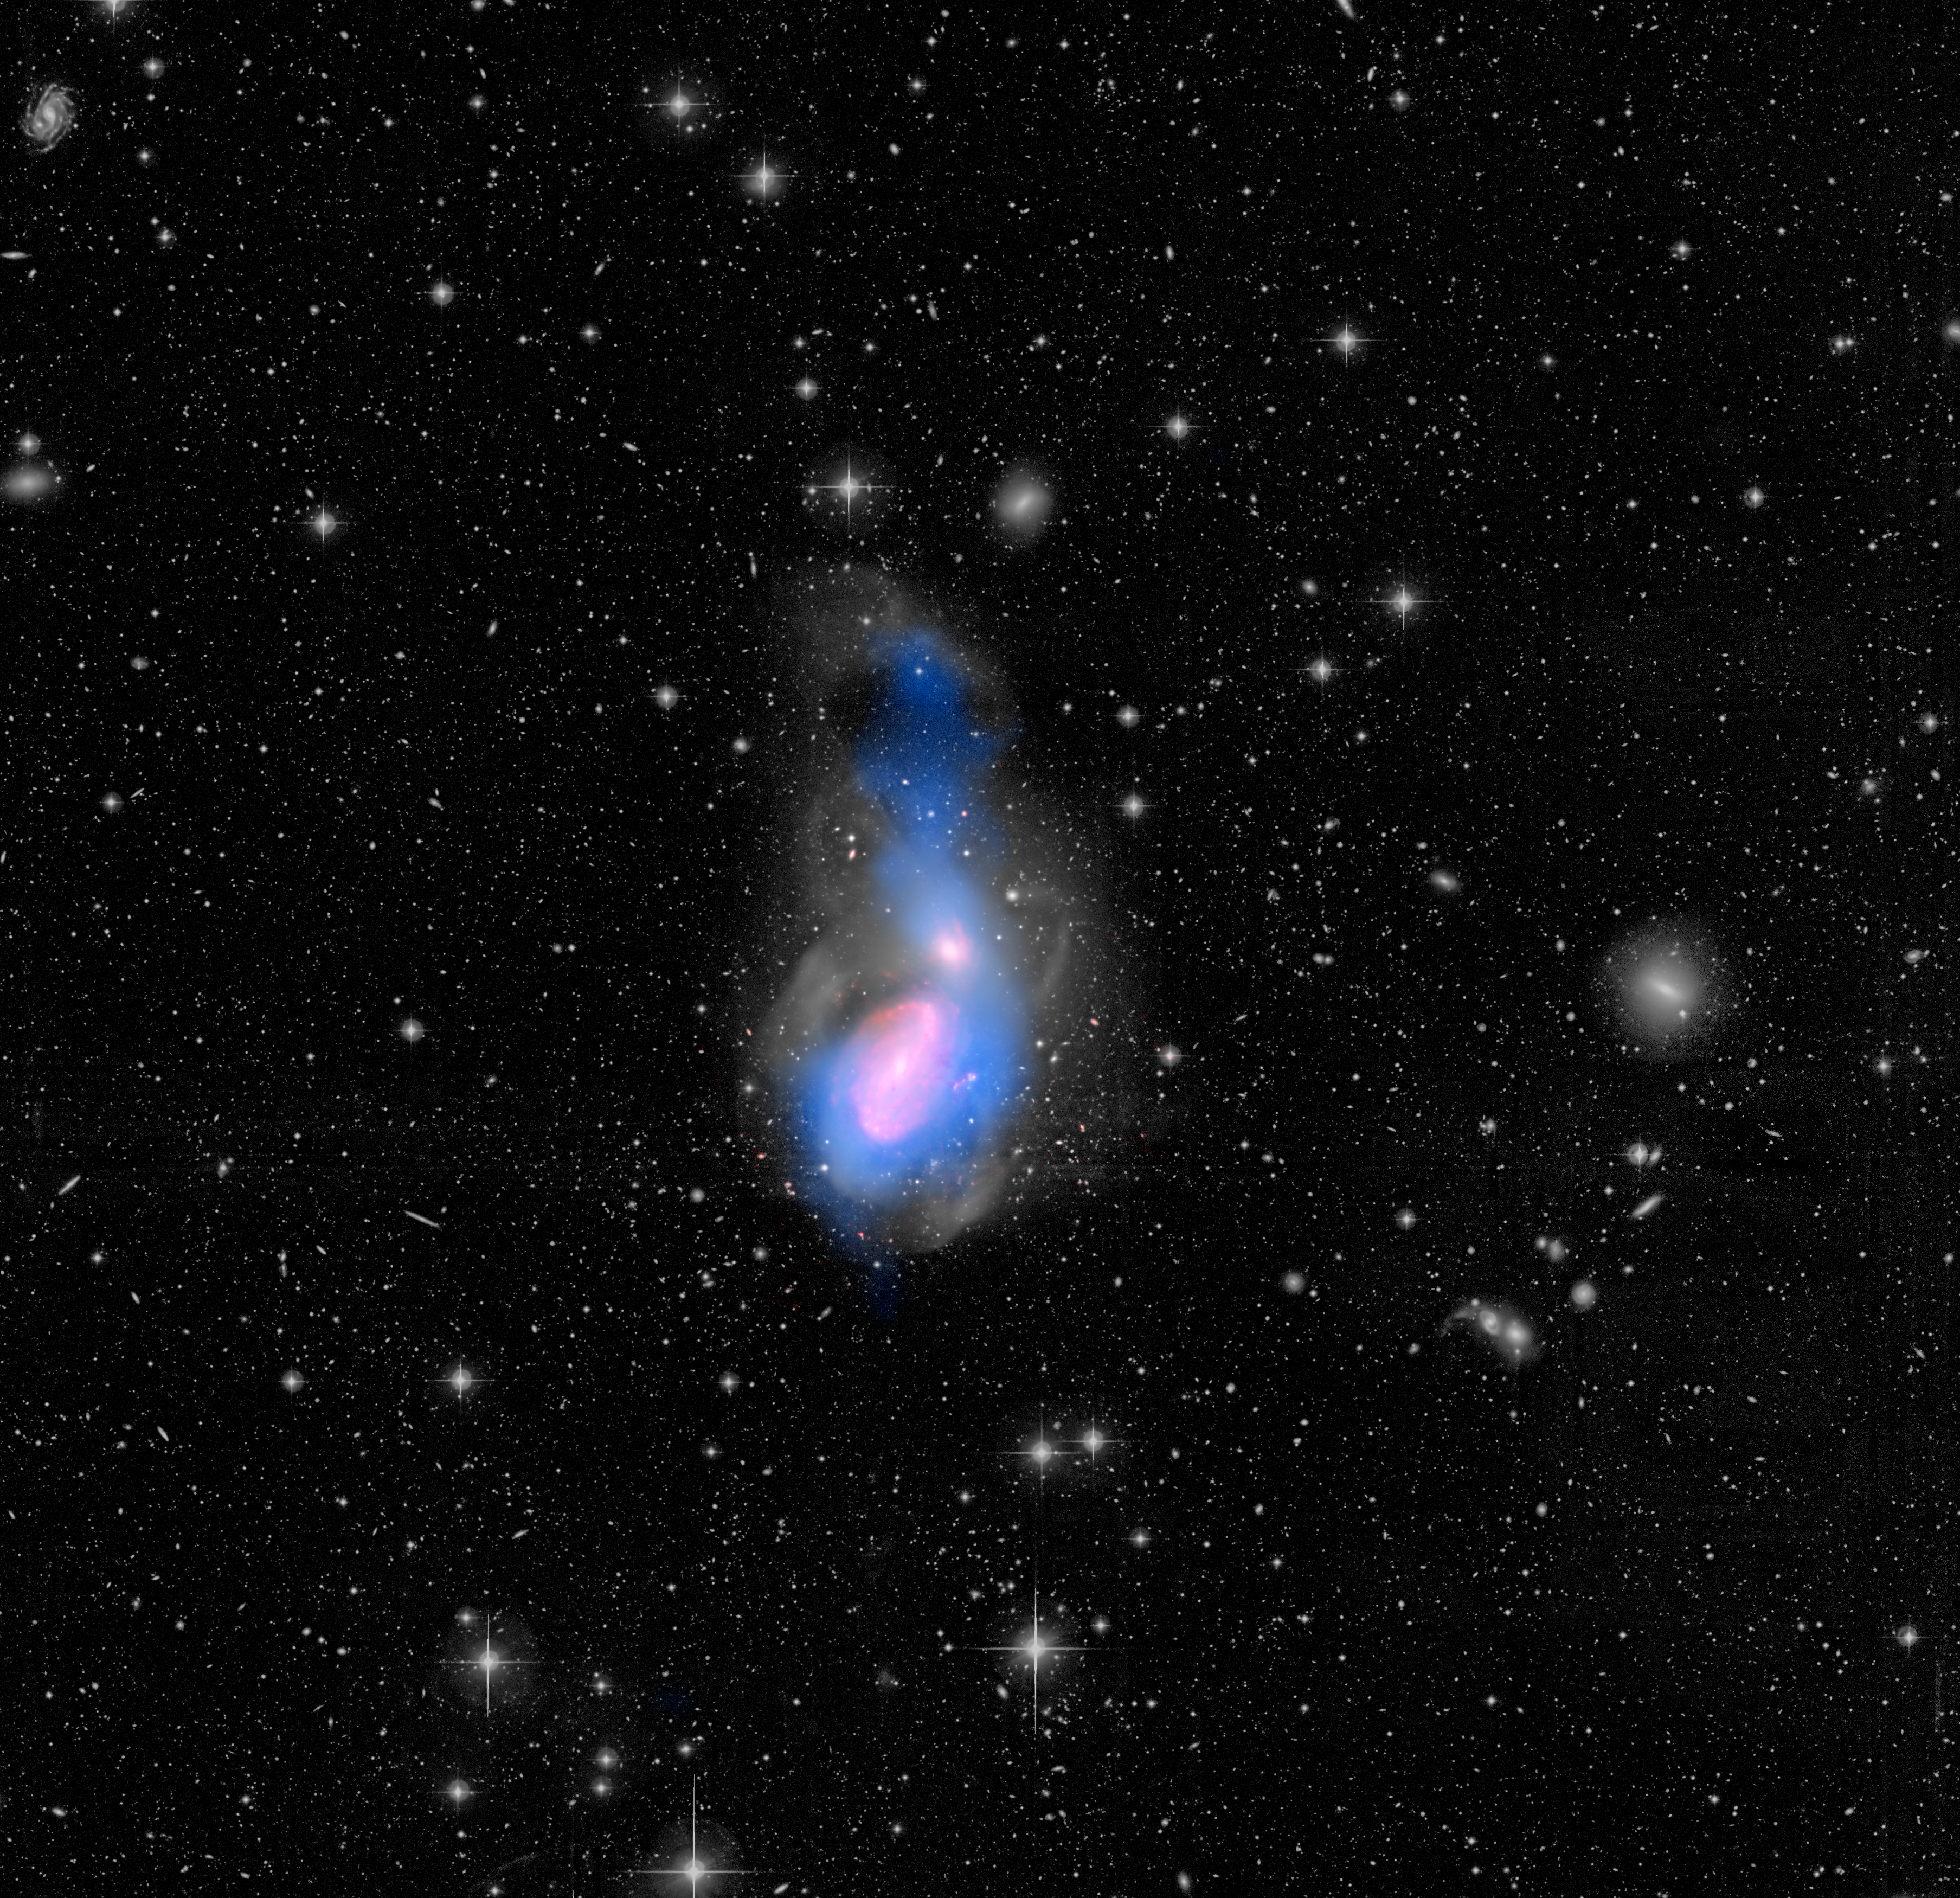

A Flood of Gas

A new feature in the evolution of galaxies has been captured in this image of galactic interactions. The two galaxies seen here -- NGC 3226 at the top, NGC 3227 at the bottom -- are awash in the remains of a departed third galaxy, cannibalized by the gravity of the surviving galaxies. The surge of warm gas flowing into NGC 3226, seen as a blue filament, appears to be shutting down this galaxy's star formation, disrupting the cool gas needed to make fresh stars.

The findings come courtesy of the European Space Agency's Herschel space observatory, in which NASA played a key role, and NASA's Spitzer and Hubble space telescopes.

Adding material to galaxies often rejuvenates them, triggering new rounds of star birth as gas and dust gel together. Yet data from the three telescopes all indicate that NGC 3226 has a very low rate of star formation.

In this instance, material falling into NGC 3226 is heating up as it collides with other galactic gas and dust, quenching star formation instead of fueling it. As this warm gas chills out in the future, though, NGC 3226 should get a second wind in its stalled-out production of new stars.

The gray scale in this image shows optical starlight captured by the MegaCam instrument at the Canada France Hawaii Telescope (CFHT) telescope on Mauna Kea in Hawaii, and reveals loops of stars flung about by the galactic cannibalism. The blue color represents cool hydrogen gas seen in radio waves by the Very Large Array near Socorro, New Mexico. The big plume of gas above NGC 3226 is being drawn into the galaxy by its gravity. The red color shows infrared light emissions, captured by Spitzer, from warm gas and dust at the tip of the plume's infalling stream of material into NGC 3226, as well as from features within NGC 3227.

Other Spitzer observations reveal a disk of warm molecular gas at the core of NGC 3226, fed by the plume. Herschel observations, not shown in the image, were used to create a galactic star-formation model, which confirms NGC 3226's very low star-formation rate.

The interacting galaxies are located 49 million light-years away in the constellation Leo.

Visible starlight at wavelengths of 550 to 700 nanometers is shown in gray scale. The infrared glow of dust at 8 microns, as seen by Spitzer, is displayed in red, while the radio glow of hydrogen gas at 21 centimeters, from the VLA, is shown in blue.

Credit: NASA/CFHT/NRAO/JPL-Caltech/Duc/Cuillandre